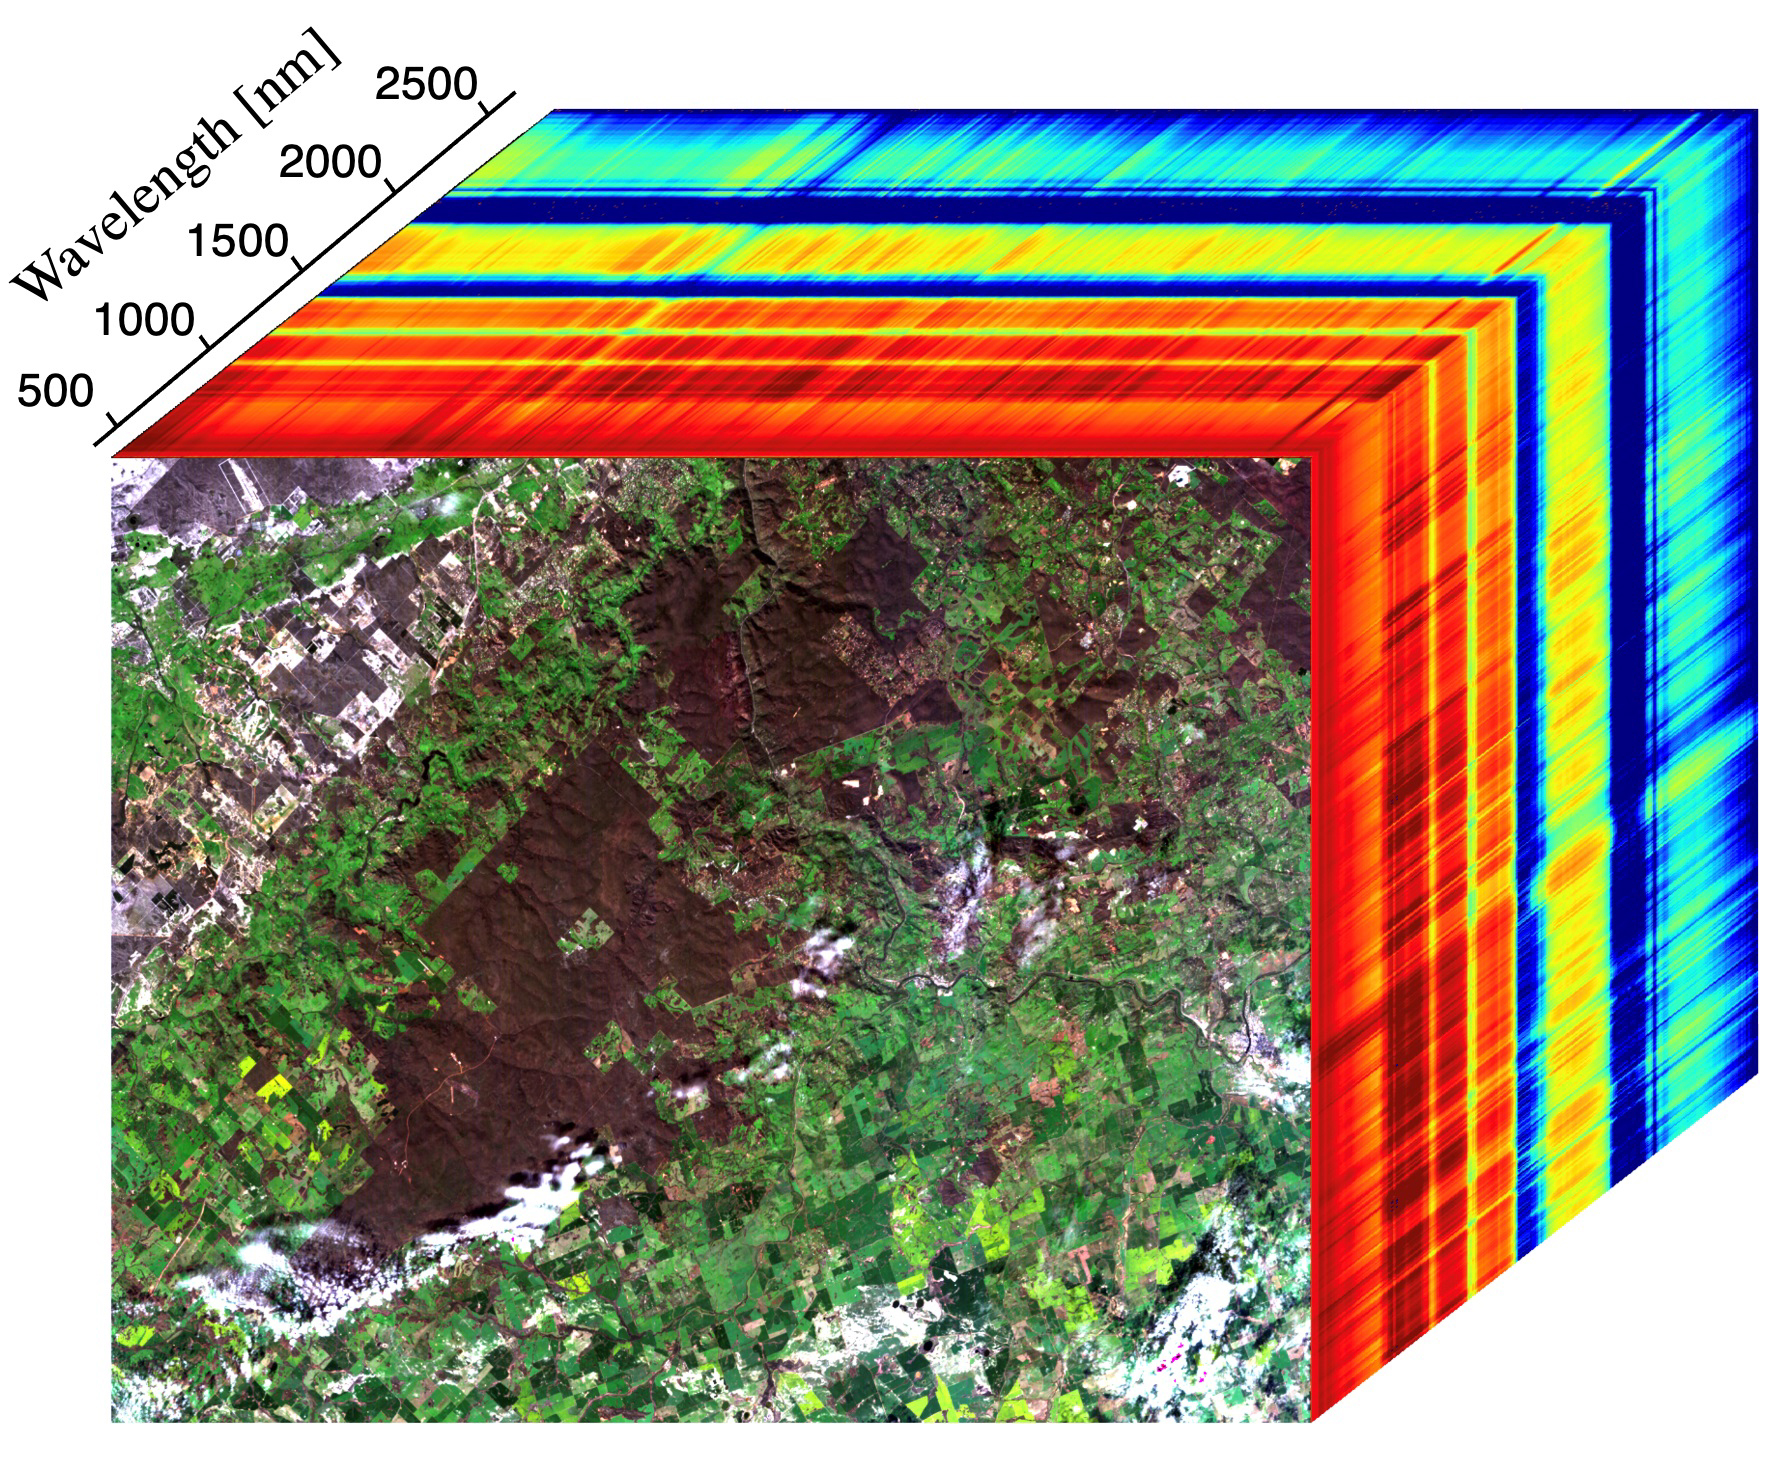

EMIT Instrument’s First Light

This image shows the first measurements taken by NASA’s Earth Surface Mineral Dust Source Investigation (EMIT) from aboard the International Space Station at 7:51 p.m. PDT (10:51 p.m. EDT) on July 27, 2022, as it passed over western Australia. The image at the front of the cube shows a mix of materials in western Australia, including exposed soil (brown), vegetation (dark green), agricultural fields (light green), a small river, and clouds. The rainbow colors extending through the main part of the cube are the wavelengths of light (in nanometers), or spectral fingerprints, from corresponding spots in the front image.

The line graph (Figure 1) shows spectral fingerprints for a sample of soil, vegetation, and a river from the image cube. Radiance indicates the amount of each wavelength of light reflected from a substance. Researchers use the combination of radiance and wavelength to determine a substance’s spectral fingerprint.

Developed by NASA’s Jet Propulsion Laboratory in Southern California, EMIT works by measuring the hundreds of wavelengths of light reflected from materials on Earth. Different substances reflect different wavelengths of light, producing a kind of spectral fingerprint that, when collected by an imaging spectrometer and analyzed by researchers, reveal what they are made of.

When science operations begin later in August 2022, EMIT’s primary mission will be to collect measurements of 10 important surface minerals in regions between 50-degrees south and north latitudes in Africa, Asia, North and South America, and Australia. The minerals include hematite, goethite, illite, vermiculite, calcite, dolomite, montmorillonite, kaolinite, chlorite, and gypsum. The compositional data EMIT collects will help scientists study the role of airborne dust particles in heating and cooling Earth’s atmosphere on global and regional scales.

Data from EMIT will be delivered to the NASA Land Processes Distributed Active Archive Center (DAAC) for use by other researchers and the public.

Credit: NASA/JPL-Caltech